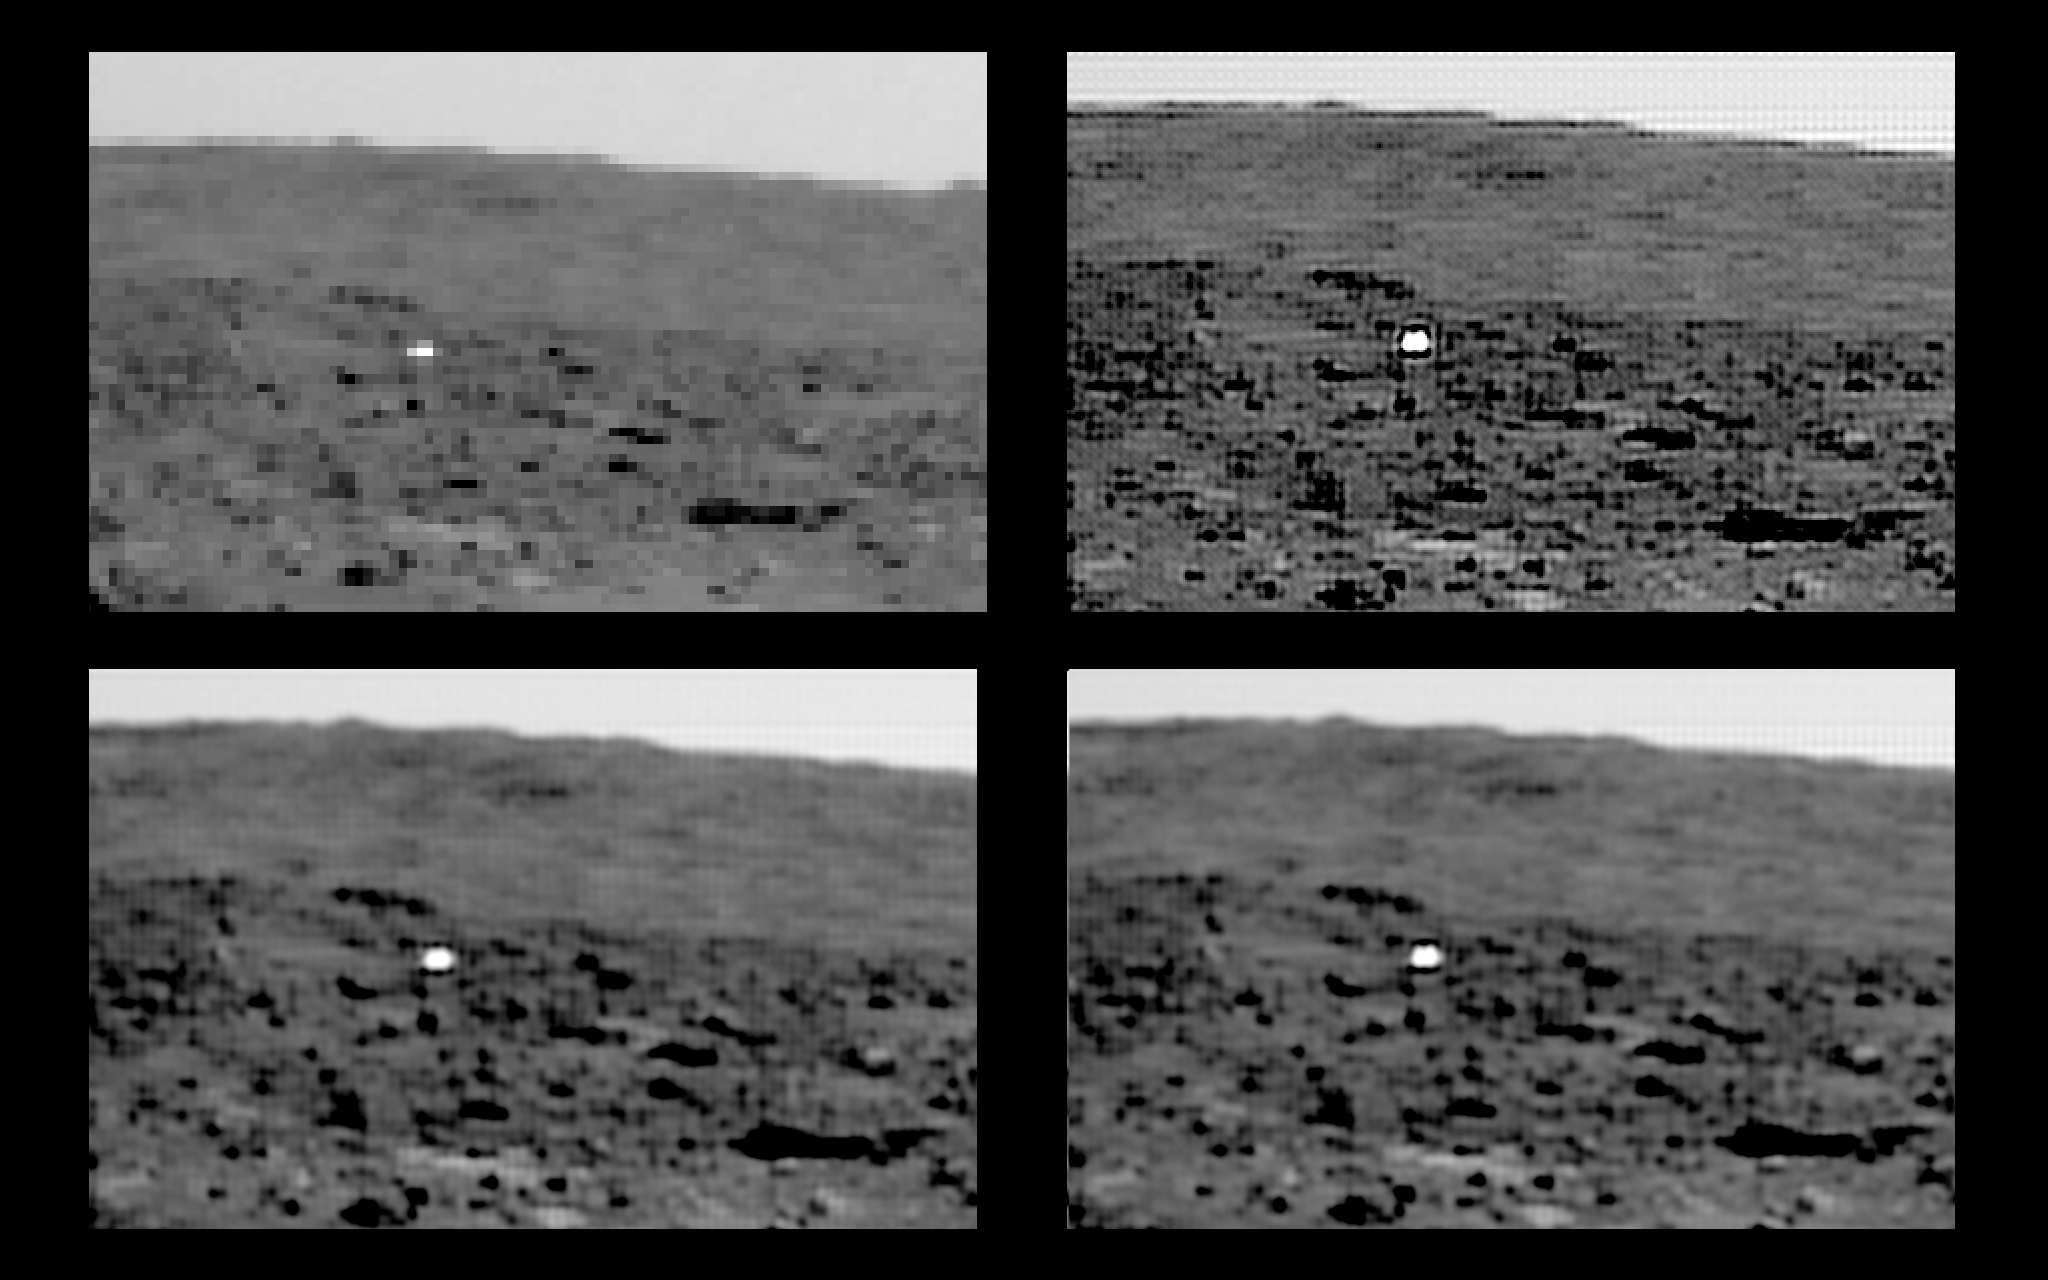

Backshell Located

During the Entry, Descent and Landing phase of the mission, the final step is the separation of the lander and its surrounding airbags from the backshell. The conical backshell above the lander contains three solid rocketmotors each providing about a ton of force for over 2 seconds. They are activated by the computer in the lander. Electrical wires that run up the bridle close relays in the backshell which ignite the three rockets at the same instant.

The brief firing of the solid rocketmotors at an altitude of 80-100 meters is intended to essentially bring the downward movement of the lander to a halt some 12 meters above the surface. The bridle separating the lander and heat shield is then cut in the lander, resulting in the backshell driving up and into the parachute under the residual impulse of the rockets, while the lander, encased in airbags, falls to the surface.

The backshell is to the southeast of the lander, and in front and to the left of “Big Crater.”

Mars Pathfinder is the second in NASA’s Discovery program of low-cost spacecraft with highly focused science goals. The Jet Propulsion Laboratory, Pasadena, CA, developed and manages and Mars Pathfinder mission for NASA’s Office of Space Science, Washington, D.C. JPL is an operating division of the California Institute of Technology (Caltech). The Imager for Mars Pathfinder (IMP) was developed by the University of Arizona Lunar and Planetary Laboratory under contract to JPL. Peter Smith is the Principal Investigator.

Photojournal note: Sojourner spent 83 days of a planned seven-day mission exploring the Martian terrain, acquiring images, and taking chemical, atmospheric and other measurements. The final data transmission received from Pathfinder was at 10:23 UTC on September 27, 1997. Although mission managers tried to restore full communications during the following five months, the successful mission was terminated on March 10, 1998.

Credit: NASA/JPL/University of Arizona